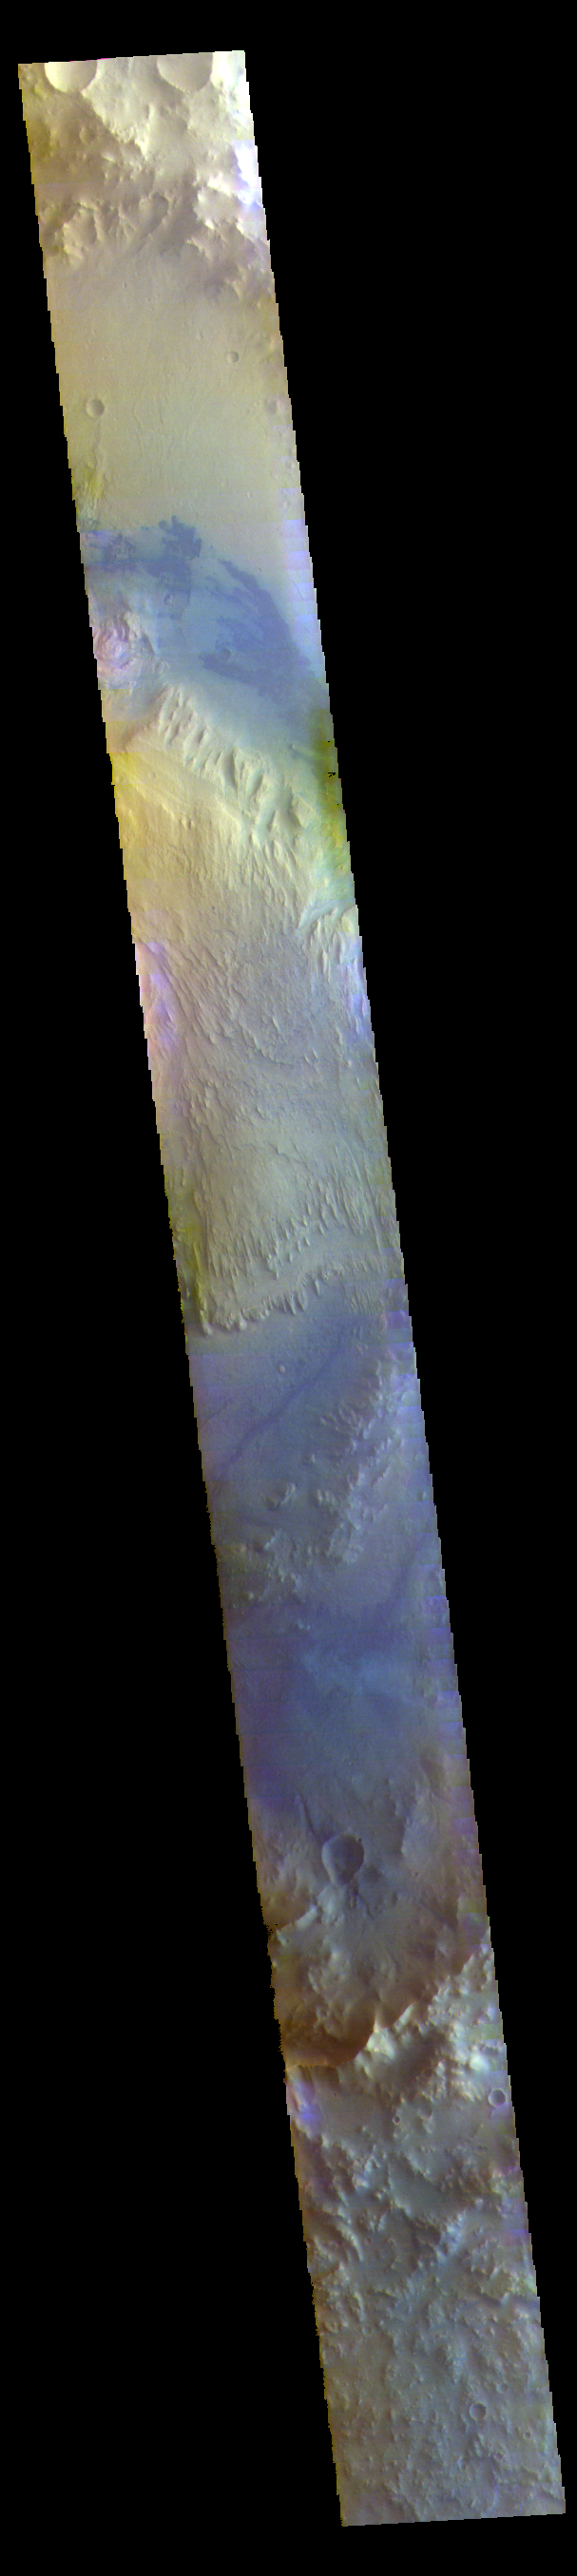

Gale Crater – False Color

The THEMIS VIS camera contains 5 filters. The data from different filters can be combined in multiple ways to create a false color image. These false color images may reveal subtle variations of the surface not easily identified in a single band image. Today’s false color image shows a cross section of Gale Crater, including the large layered deposit in the center of the crater floor. Gale Crater is the ‘home’ of the Curiosity Rover.

Credit: NASA/JPL-Caltech/ASU